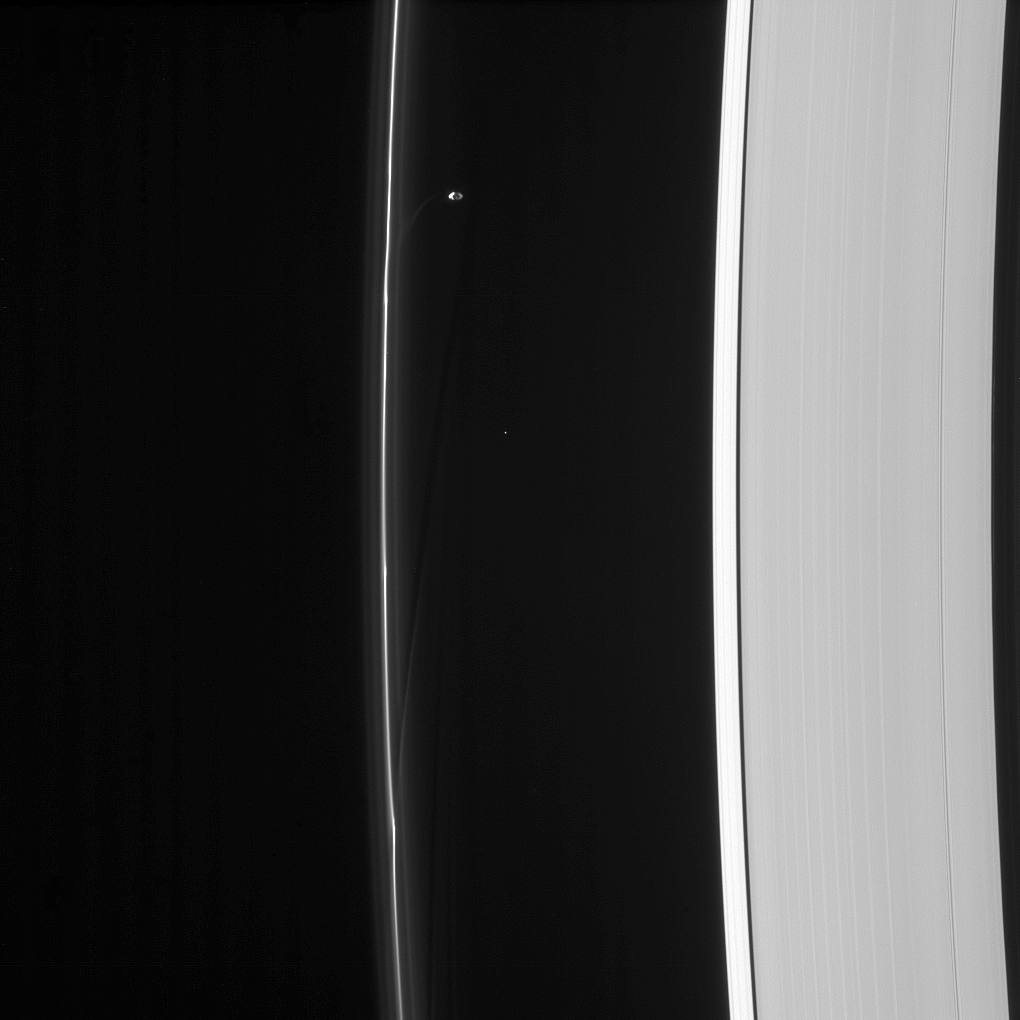

Prometheus’ Handiwork

Saturn’s moon Prometheus orbits near some of its handiwork in the F ring.

Prometheus (53 miles, or 86 kilometers across) and its partner Pandora gravitationally sculpt and maintain the narrow F ring.

This view looks toward the unilluminated side of the rings from about 53 degrees below the ringplane. The image was taken in visible light with the Cassini spacecraft narrow-angle camera on Aug. 24, 2013.

The view was acquired at a distance of approximately 1.1 million miles (1.8 million kilometers) from Saturn and at a Sun-Saturn-spacecraft, or phase, angle of 104 degrees. Image scale is 7 miles (11 kilometers) per pixel.

The Cassini-Huygens mission is a cooperative project of NASA, the European Space Agency and the Italian Space Agency. The Jet Propulsion Laboratory, a division of the California Institute of Technology in Pasadena, manages the mission for NASA’s Science Mission Directorate, Washington, D.C. The Cassini orbiter and its two onboard cameras were designed, developed and assembled at JPL. The imaging operations center is based at the Space Science Institute in Boulder, Colo.

Credit: NASA/JPL-Caltech/Space Science Institute